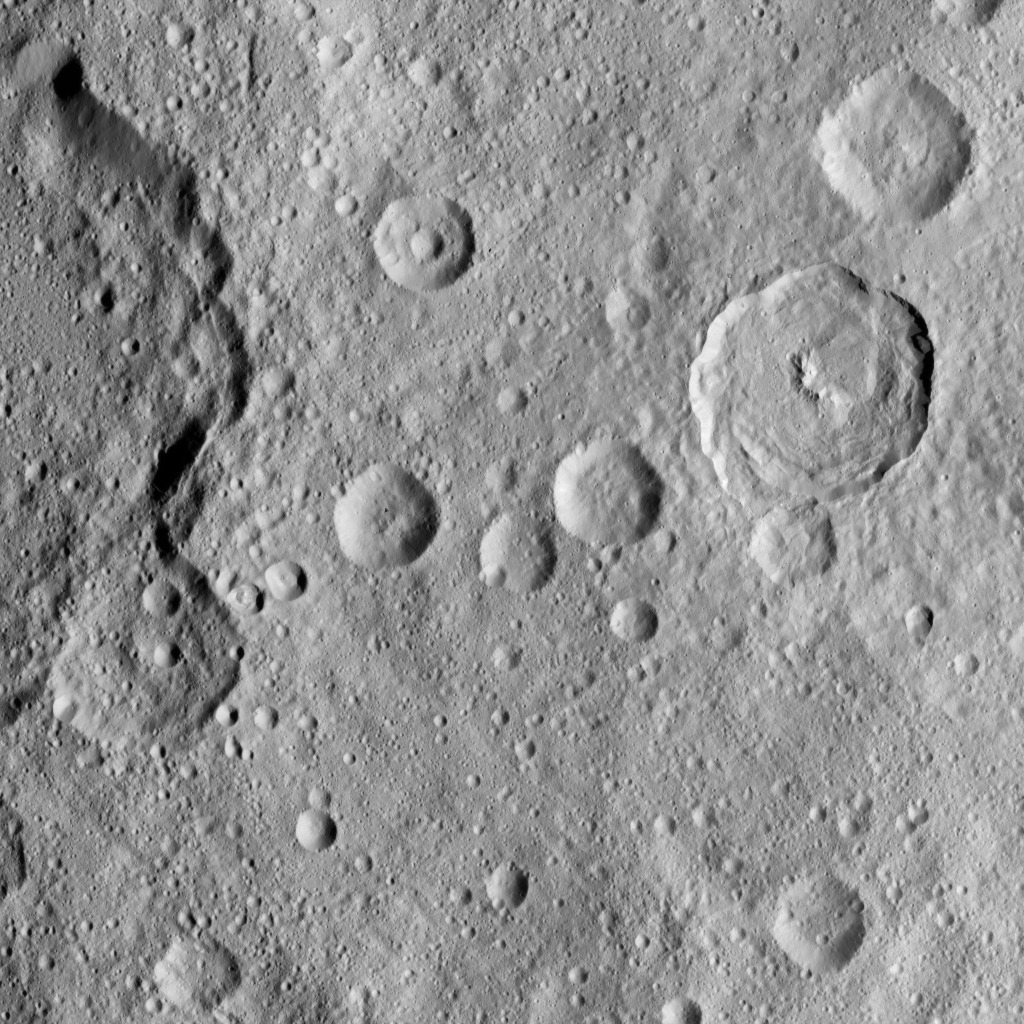

Dawn HAMO Image 11

This image, taken by NASA’s Dawn spacecraft, shows a portion of the southern hemisphere of dwarf planet Ceres from an altitude of 915 miles (1,470 kilometers). The image, with a resolution of 450 feet (140 meters) per pixel, was taken on August 21, 2015.

Dawn’s mission is managed by JPL for NASA’s Science Mission Directorate in Washington. Dawn is a project of the directorate’s Discovery Program, managed by NASA’s Marshall Space Flight Center in Huntsville, Alabama. UCLA is responsible for overall Dawn mission science. Orbital ATK, Inc., in Dulles, Virginia, designed and built the spacecraft. The German Aerospace Center, the Max Planck Institute for Solar System Research, the Italian Space Agency and the Italian National Astrophysical Institute are international partners on the mission team.

Credit: NASA/JPL-Caltech/UCLA/MPS/DLR/IDA